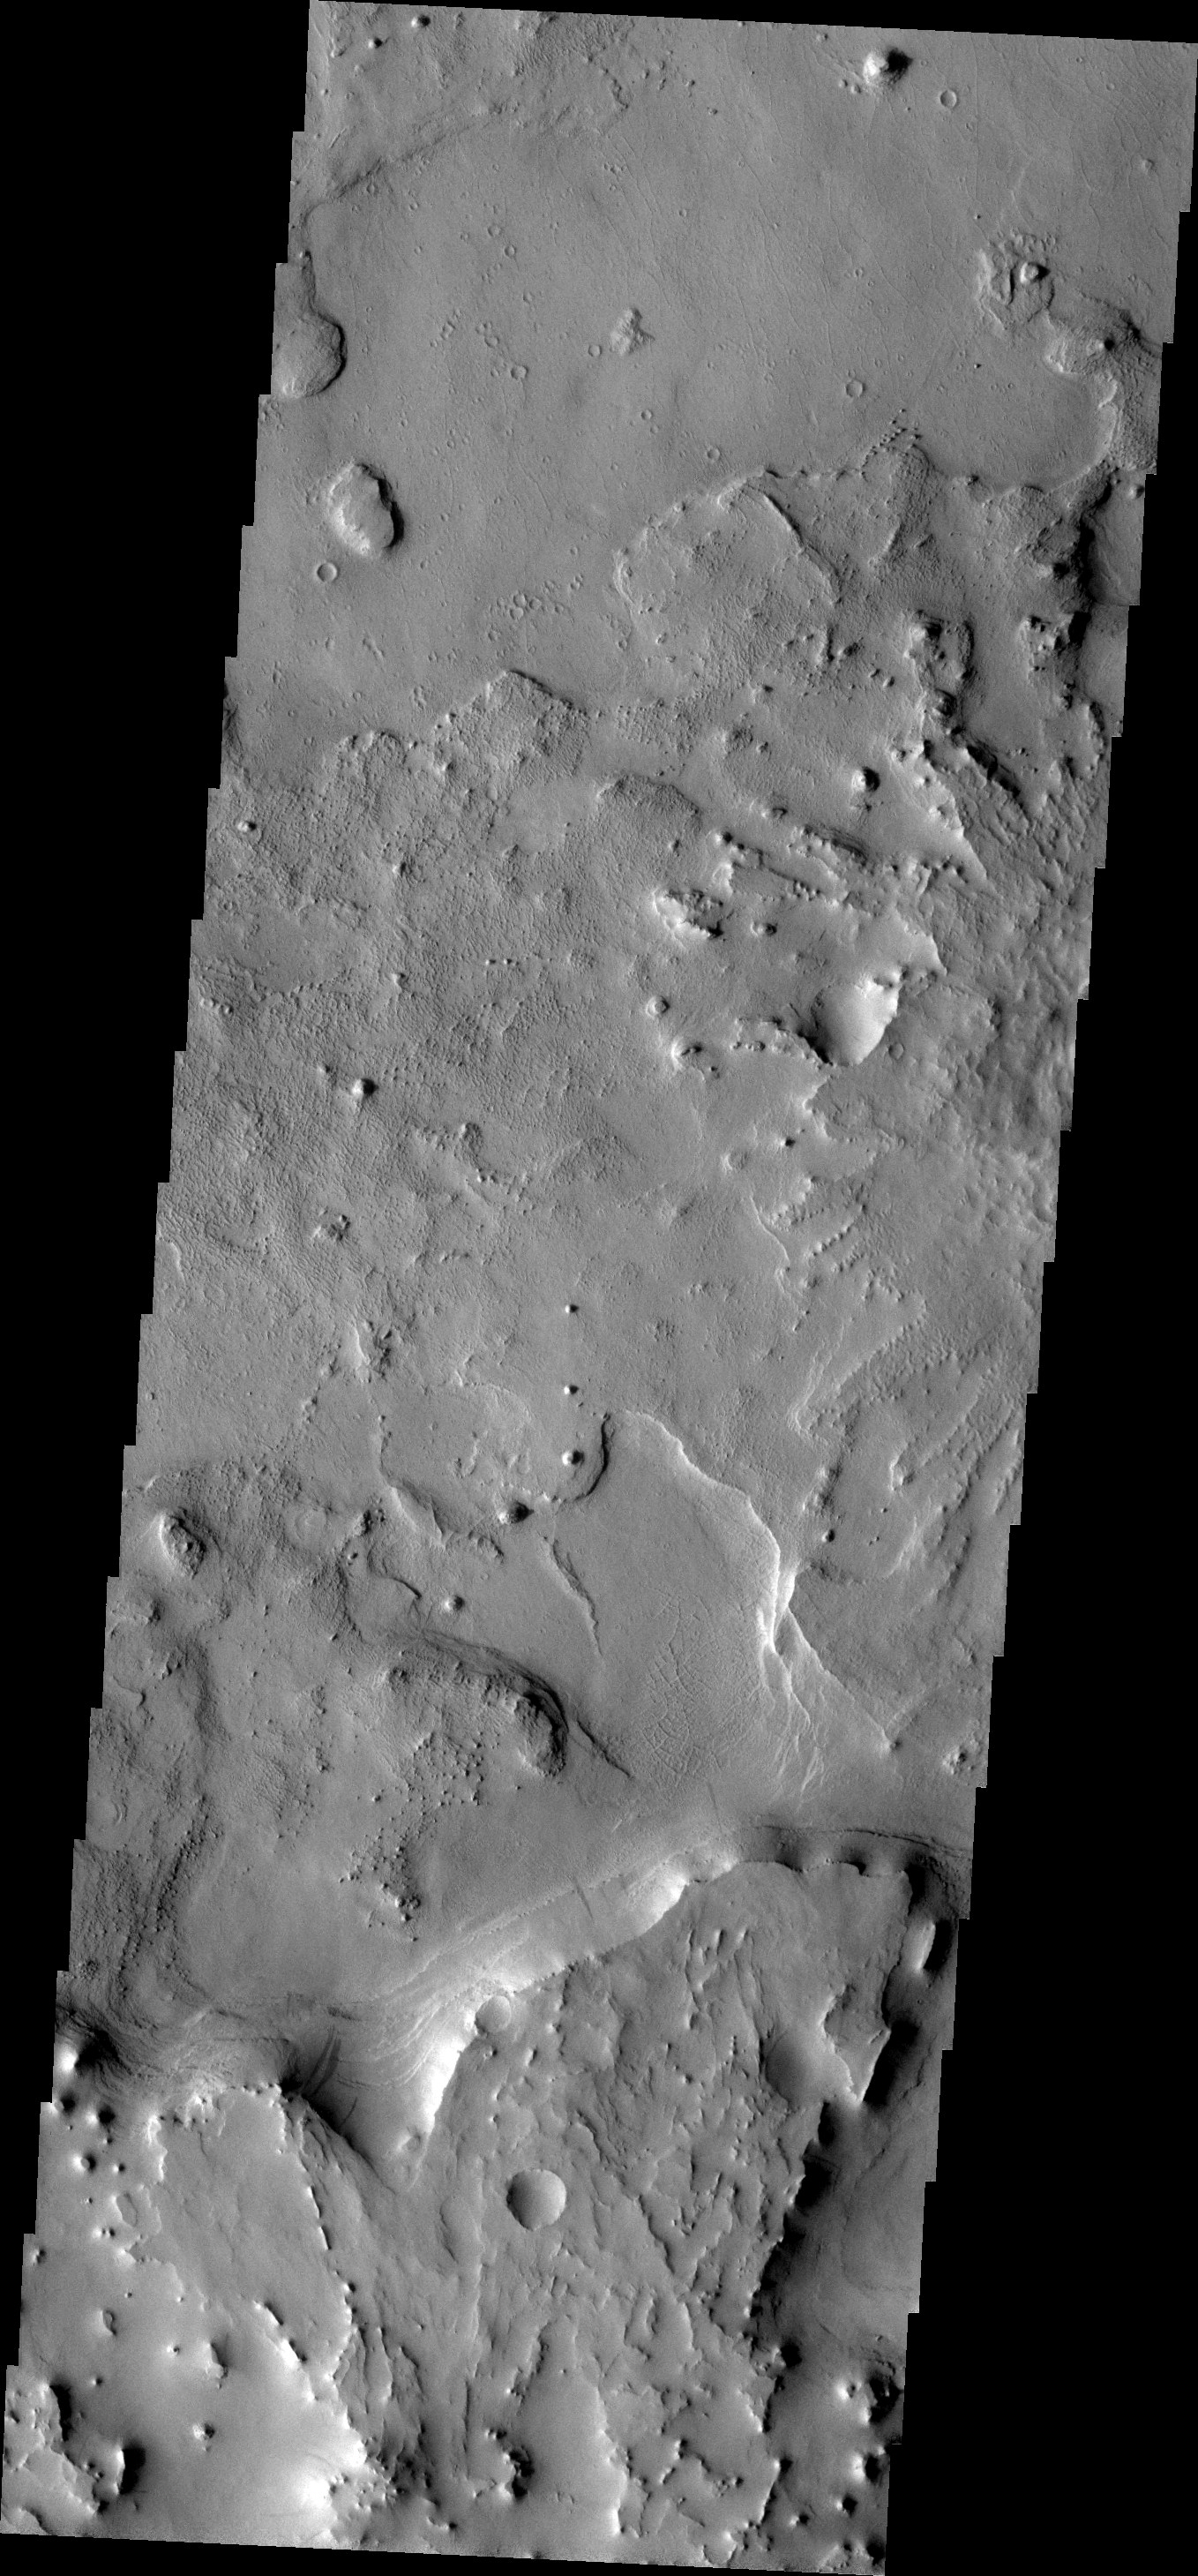

Small Scale Features

This VIS image shows a portion of Arabia Terra. There is an impact crater just out of the frame to the right and a larger one south of the frame. If one looks closely layering can be seen in the ejecta of both craters. There is also a region of orthogonal ridges.

Image information: VIS instrument. Latitude 15.6N, Longitude 20.7E. 18 meter/pixel resolution.

Please see the THEMIS Data Citation Note for details on crediting THEMIS images.

Note: this THEMIS visual image has not been radiometrically nor geometrically calibrated for this preliminary release. An empirical correction has been performed to remove instrumental effects. A linear shift has been applied in the cross-track and down-track direction to approximate spacecraft and planetary motion. Fully calibrated and geometrically projected images will be released through the Planetary Data System in accordance with Project policies at a later time.

NASA’s Jet Propulsion Laboratory manages the 2001 Mars Odyssey mission for NASA’s Office of Space Science, Washington, D.C. The Thermal Emission Imaging System (THEMIS) was developed by Arizona State University, Tempe, in collaboration with Raytheon Santa Barbara Remote Sensing. The THEMIS investigation is led by Dr. Philip Christensen at Arizona State University. Lockheed Martin Astronautics, Denver, is the prime contractor for the Odyssey project, and developed and built the orbiter. Mission operations are conducted jointly from Lockheed Martin and from JPL, a division of the California Institute of Technology in Pasadena.

Credit: NASA/JPL/ASU